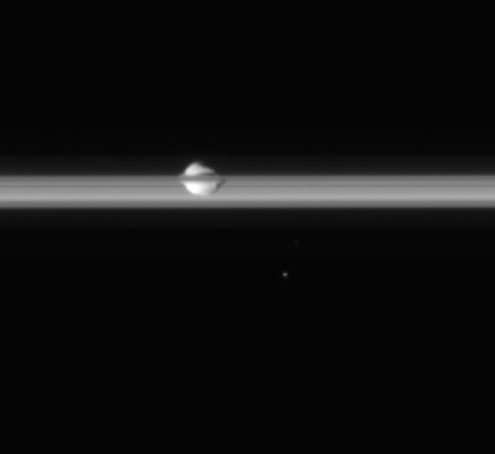

Cruising with Pan

Saturn’s small, walnut-shaped moon, Pan, embedded in the planet’s rings, coasts along in this movie clip from the Cassini spacecraft.

The movie begins with Pan (26 kilometers, or 16 miles across) and the rings against the night side of Saturn. Cassini stays fixed on Pan as the moon heads toward the outside edge, or ansa, of the Encke Gap (325 kilometers, or 200 miles wide) in which it orbits. Saturn’s dark shadow is seen stretching across the middle of the ringplane. Midway through the sequence, the far side of the rings emerges from behind the planet, but eventually is completely darkened by Saturn’s shadow.

The small, bright moving object that appears from the lower left, near the end of the sequence, is a bright background star.

The 40 images in this movie were taken in visible light with the Cassini spacecraft narrow-angle camera on April 29, 2006, at a distance of approximately 209,000 kilometers (130,000 miles) from Pan. The image scale is approximately 1 kilometer (0.6 miles) per pixel.

The Cassini-Huygens mission is a cooperative project of NASA, the European Space Agency and the Italian Space Agency. The Jet Propulsion Laboratory, a division of the California Institute of Technology in Pasadena, manages the mission for NASA’s Science Mission Directorate, Washington, D.C. The Cassini orbiter and its two onboard cameras were designed, developed and assembled at JPL. The imaging operations center is based at the Space Science Institute in Boulder, Colo.

Credit: NASA/JPL/Space Science Institute